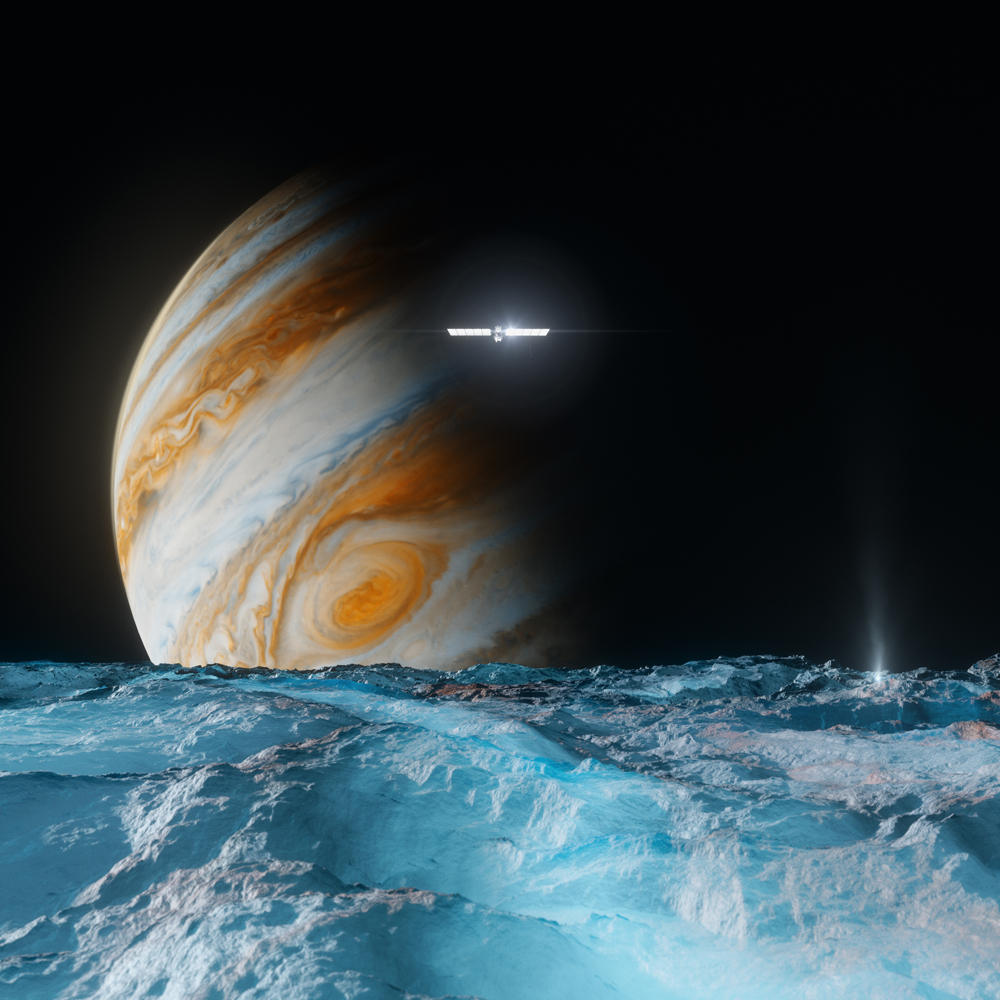

Europa Clipper Explores an Icy Ocean World (Artist’s Concept)

This artist’s concept depicts NASA’s Europa Clipper spacecraft as it orbits Jupiter and passes over the gas giant’s ice-covered moon Europa. Scheduled to arrive at Jupiter in April 2030, the mission will be the first to specifically target Europa for detailed science investigation.

Europa Clipper’s three main science objectives are to determine the thickness of the moon’s icy shell and its interactions with the ocean below, to investigate its composition, and to characterize its geology. The mission’s detailed exploration of Europa will help scientists better understand the astrobiological potential for habitable worlds beyond our planet.

Managed by Caltech in Pasadena, California, NASA’s Jet Propulsion Laboratory leads the development of the Europa Clipper mission in partnership with APL for NASA’s Science Mission Directorate in Washington. APL designed the main spacecraft body in collaboration with JPL and NASA’s Goddard Space Flight Center in Greenbelt, Maryland, NASA’s Marshall Space Flight Center in Huntsville, Alabama, and Langley Research Center in Hampton, Virginia. The Planetary Missions Program Office at Marshall executes program management of the Europa Clipper mission.

NASA’s Launch Services Program, based at Kennedy, manages the launch service for the Europa Clipper spacecraft, which will launch on a SpaceX Falcon Heavy rocket from Launch Complex 39A at Kennedy.

Credit: NASA/JPL-Caltech